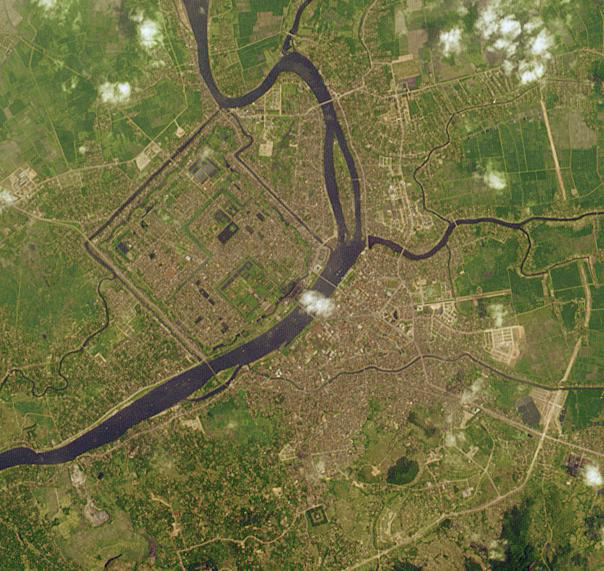

Hue, Vietnam

Established as the capital of unified Viet Nam in 1802, Hue was not only the political but the cultural and religious center under the Nguyen dynasty. The Perfume River flows through the Capital City, the Imperial City, the Forbidden Purple City and the inner city. Hue was inscribed as a UNESCO World Heritage Site in 1993. The image was acquired March 17, 2008, covers an area of 8.6 by 9 km, and is located at 16.5 degrees north latitude, 107.6 degrees east longitude.

With its 14 spectral bands from the visible to the thermal infrared wavelength region and its high spatial resolution of 15 to 90 meters (about 50 to 300 feet), ASTER images Earth to map and monitor the changing surface of our planet. ASTER is one of five Earth-observing instruments launched Dec. 18, 1999, on Terra. The instrument was built by Japan’s Ministry of Economy, Trade and Industry. A joint U.S./Japan science team is responsible for validation and calibration of the instrument and data products.

The broad spectral coverage and high spectral resolution of ASTER provides scientists in numerous disciplines with critical information for surface mapping and monitoring of dynamic conditions and temporal change. Example applications are: monitoring glacial advances and retreats; monitoring potentially active volcanoes; identifying crop stress; determining cloud morphology and physical properties; wetlands evaluation; thermal pollution monitoring; coral reef degradation; surface temperature mapping of soils and geology; and measuring surface heat balance.

The U.S. science team is located at NASA’s Jet Propulsion Laboratory, Pasadena, Calif. The Terra mission is part of NASA’s Science Mission Directorate, Washington, D.C.

Credit: NASA/GSFC/METI/ERSDAC/JAROS, and U.S./Japan ASTER Science Team